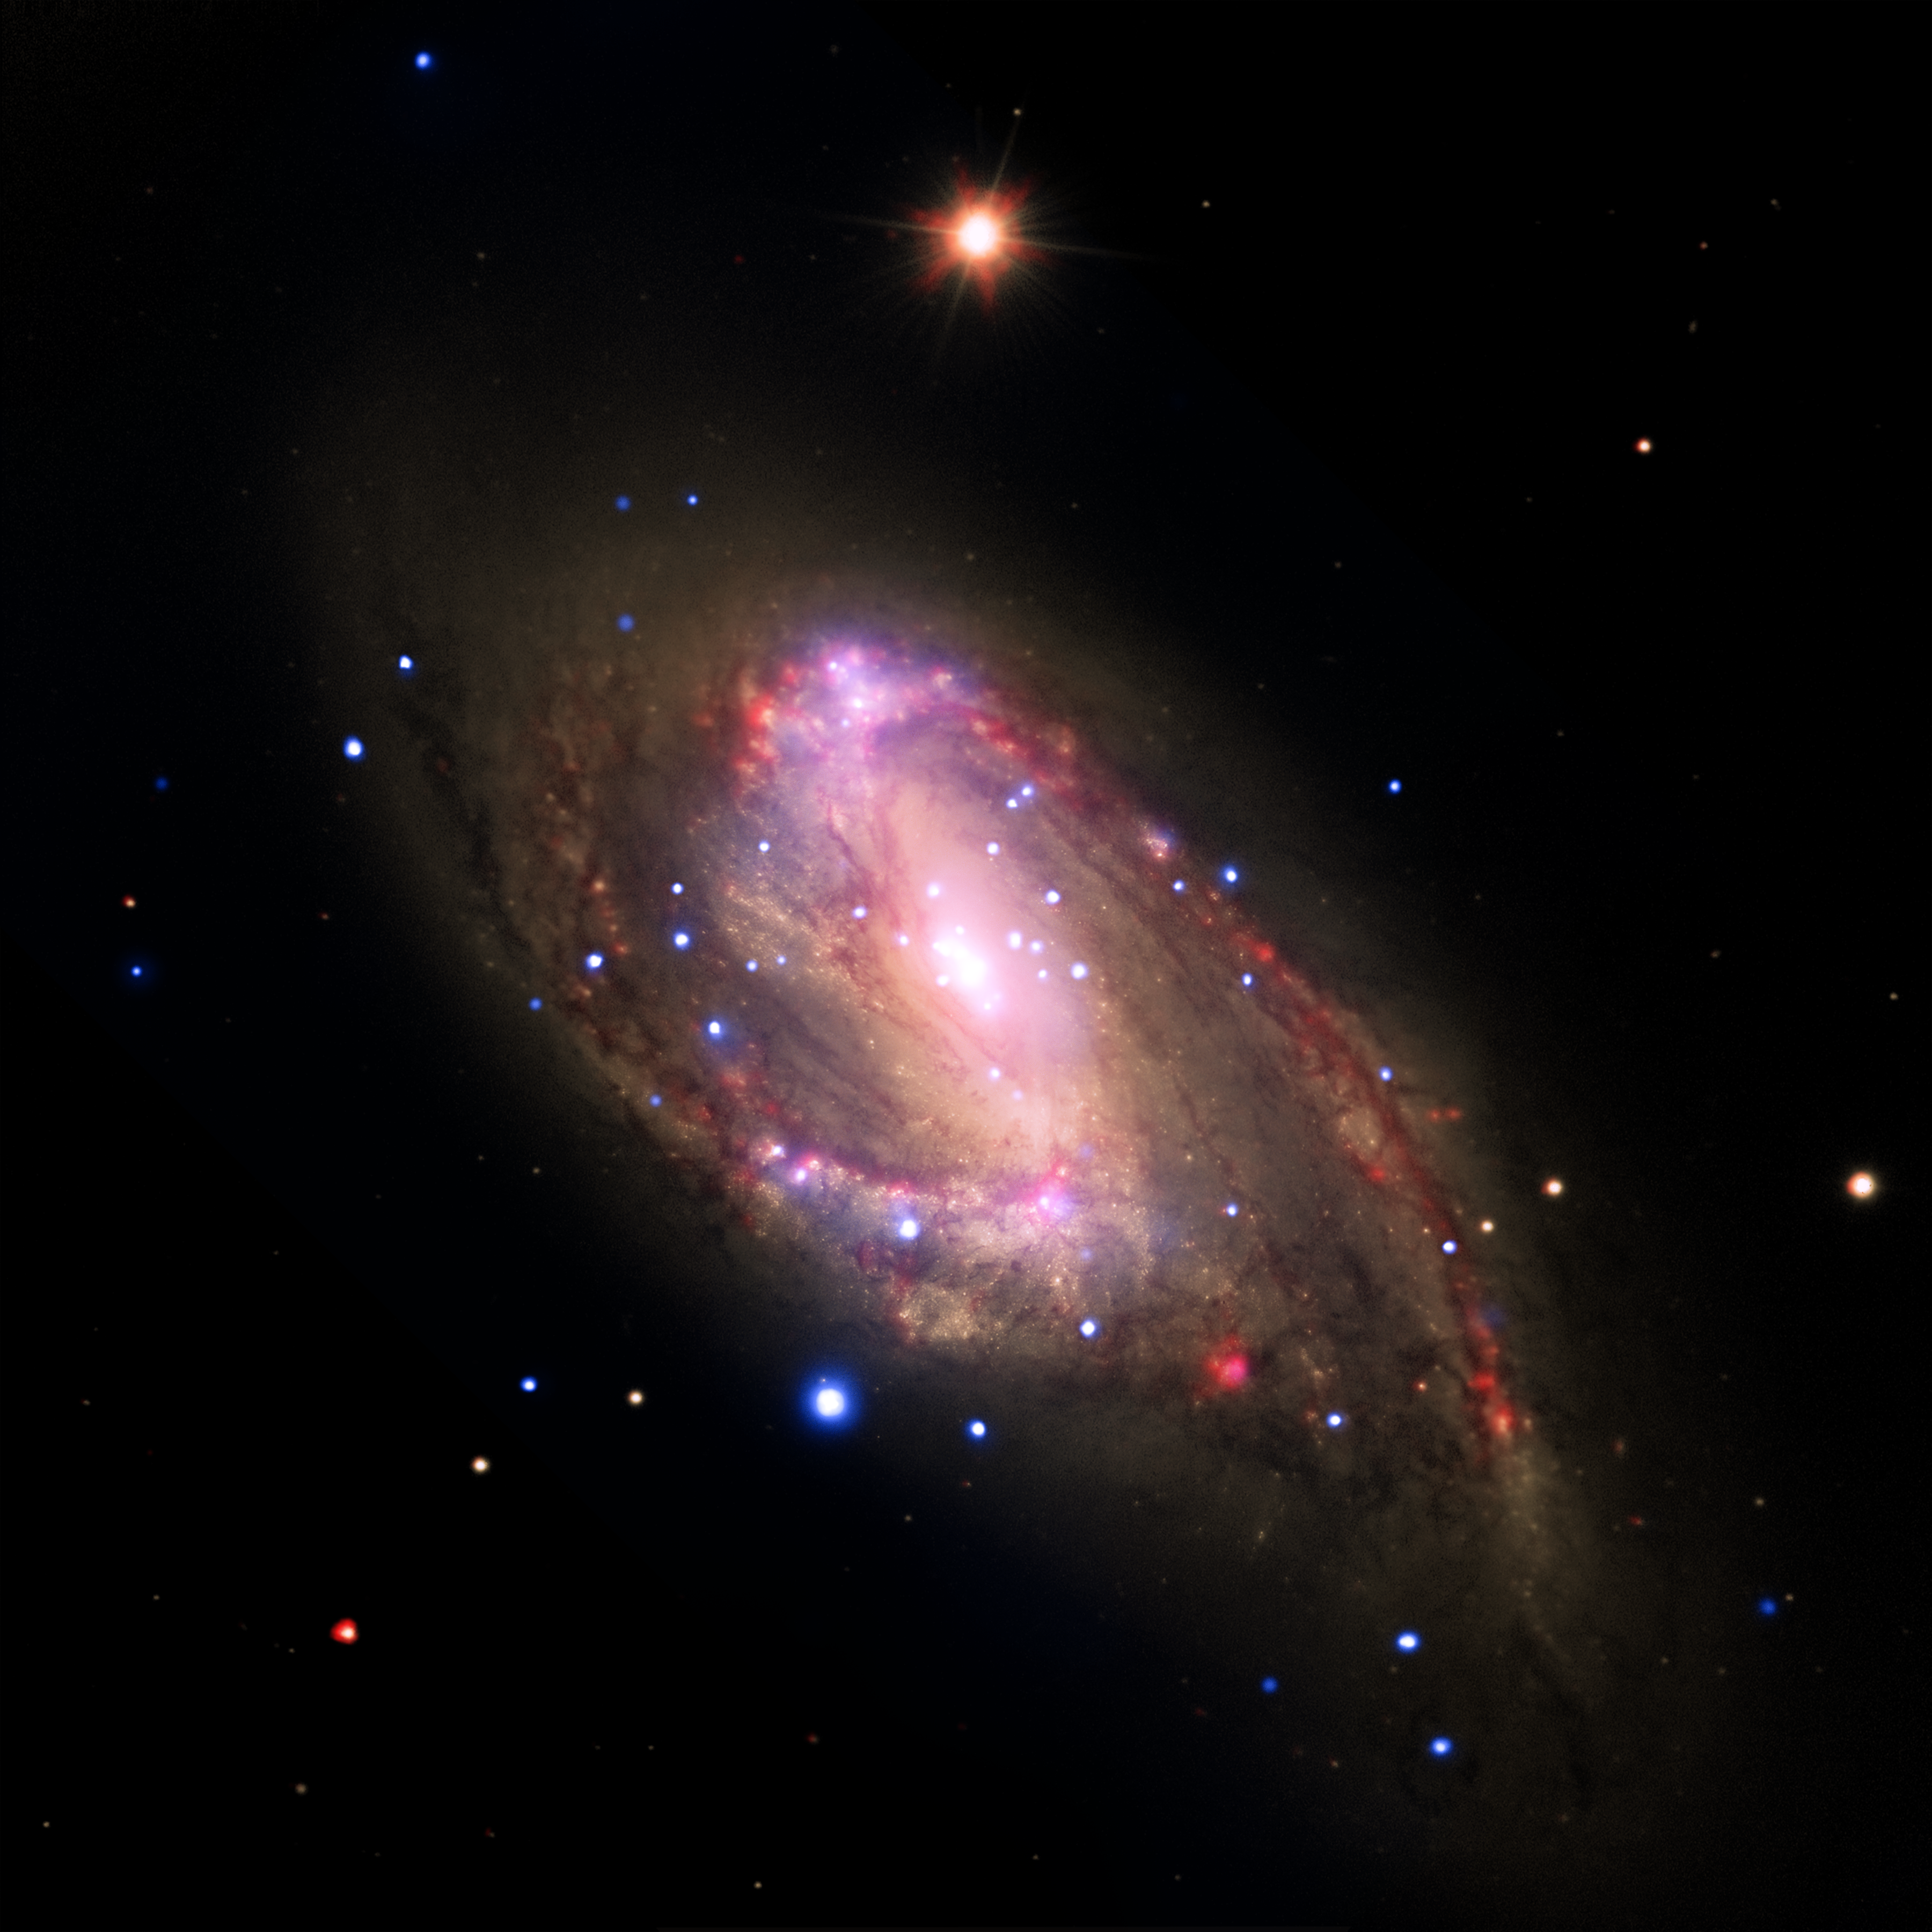

NGC 3627: Revealing Hidden Black Holes

Annotated VersionX-rayInfraredOptical

The spiral galaxy NGC 3627 is located about 30 million light years from Earth. This composite image includes X-ray data from NASA’s Chandra X-ray Observatory (blue), infrared data from the Spitzer Space Telescope (red), and optical data from the Hubble Space Telescope and the Very Large Telescope (yellow). The inset shows the central region, which contains a bright X-ray source that is likely powered by material falling onto a supermassive black hole.

A search using archival data from previous Chandra observations of a sample of 62 nearby galaxies has shown that 37 of the galaxies, including NGC 3627, contain X-ray sources in their centers. Most of these sources are likely powered by central supermassive black holes. The survey, which also used data from the Spitzer Infrared Nearby Galaxy Survey, found that seven of the 37 sources are new supermassive black hole candidates.

Confirming previous Chandra results, this study finds the fraction of galaxies found to be hosting supermassive black holes is much higher than found with optical searches. This shows the ability of X-ray observations to find black holes in galaxies where relatively low-level black hole activity has either been hidden by obscuring material or washed out by the bright optical light of the galaxy.

The combined X-ray and infrared data suggest that the nuclear activity in a galaxy is not necessarily related to the amount of star-formation in the galaxy, contrary to some early claims. In contrast, these new results suggest that the mass of the supermassive black hole and the rate at which the black hole accretes matter are both greater for galaxies with greater total masses.

A paper describing these results was published in the April 10, 2011 issue of The Astrophysical Journal. The authors are Catherine Grier and Smita Mathur of The Ohio State University in Columbus, OH; Himel GHosh of CNRS/CEA-Saclay in Guf-sur-Yvette, France and Laura Ferrarese from Herzberg Institute of Astrophysics in Victoria, Canada.

NASA’s Marshall Space Flight Center in Huntsville, Ala., manages the Chandra program for NASA’s Science Mission Directorate in Washington. The Smithsonian Astrophysical Observatory controls Chandra’s science and flight operations from Cambridge, Mass.

Credit: NASA/CXC/Ohio State Univ./C.Grier et al.; Optical: NASA/STScI, ESO/WFI; Infrared: NASA/JPL-Caltech